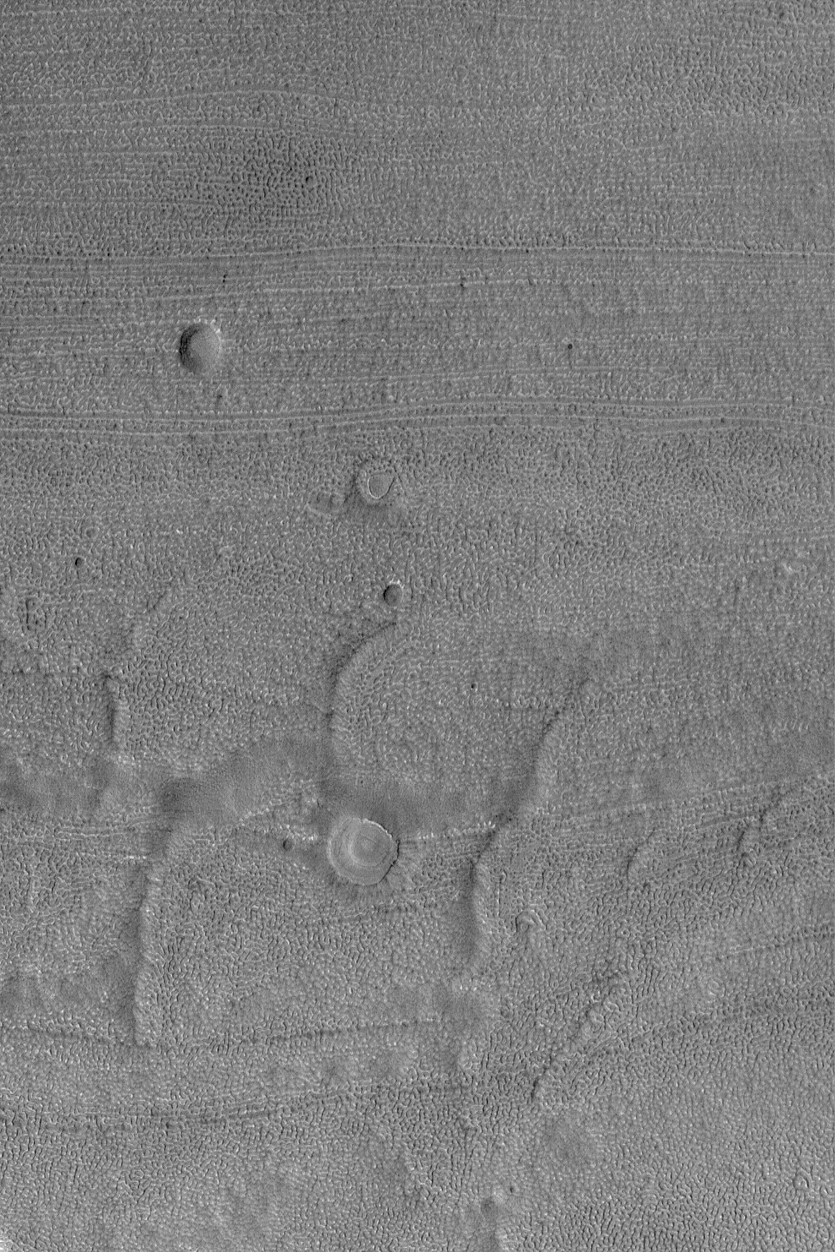

Fretted Terrain Craters

19 October 2004
The fretted terrains of Mars were described briefly earlier this month in “Craters in Fretted Terrain.” Today’s Mars Global Surveyor (MGS) Mars Orbiter Camera (MOC) Picture of the Day shows another example of a fretted terrain valley floor with its characteristic lineated and finely-pitted texture. Four circular features near the center/left center of the image are suspected to be the locations of meteor impact craters that have been largely eroded away. Mars is a complex world upon which have acted processes of erosion that are not fully understood. This image is located near 40.4°N, 336.2°W. The image covers an area about 3 km (1.9 mi) wide and sunlight illuminates the scene from the lower left.

Credit: NASA/JPL/Malin Space Science Systems